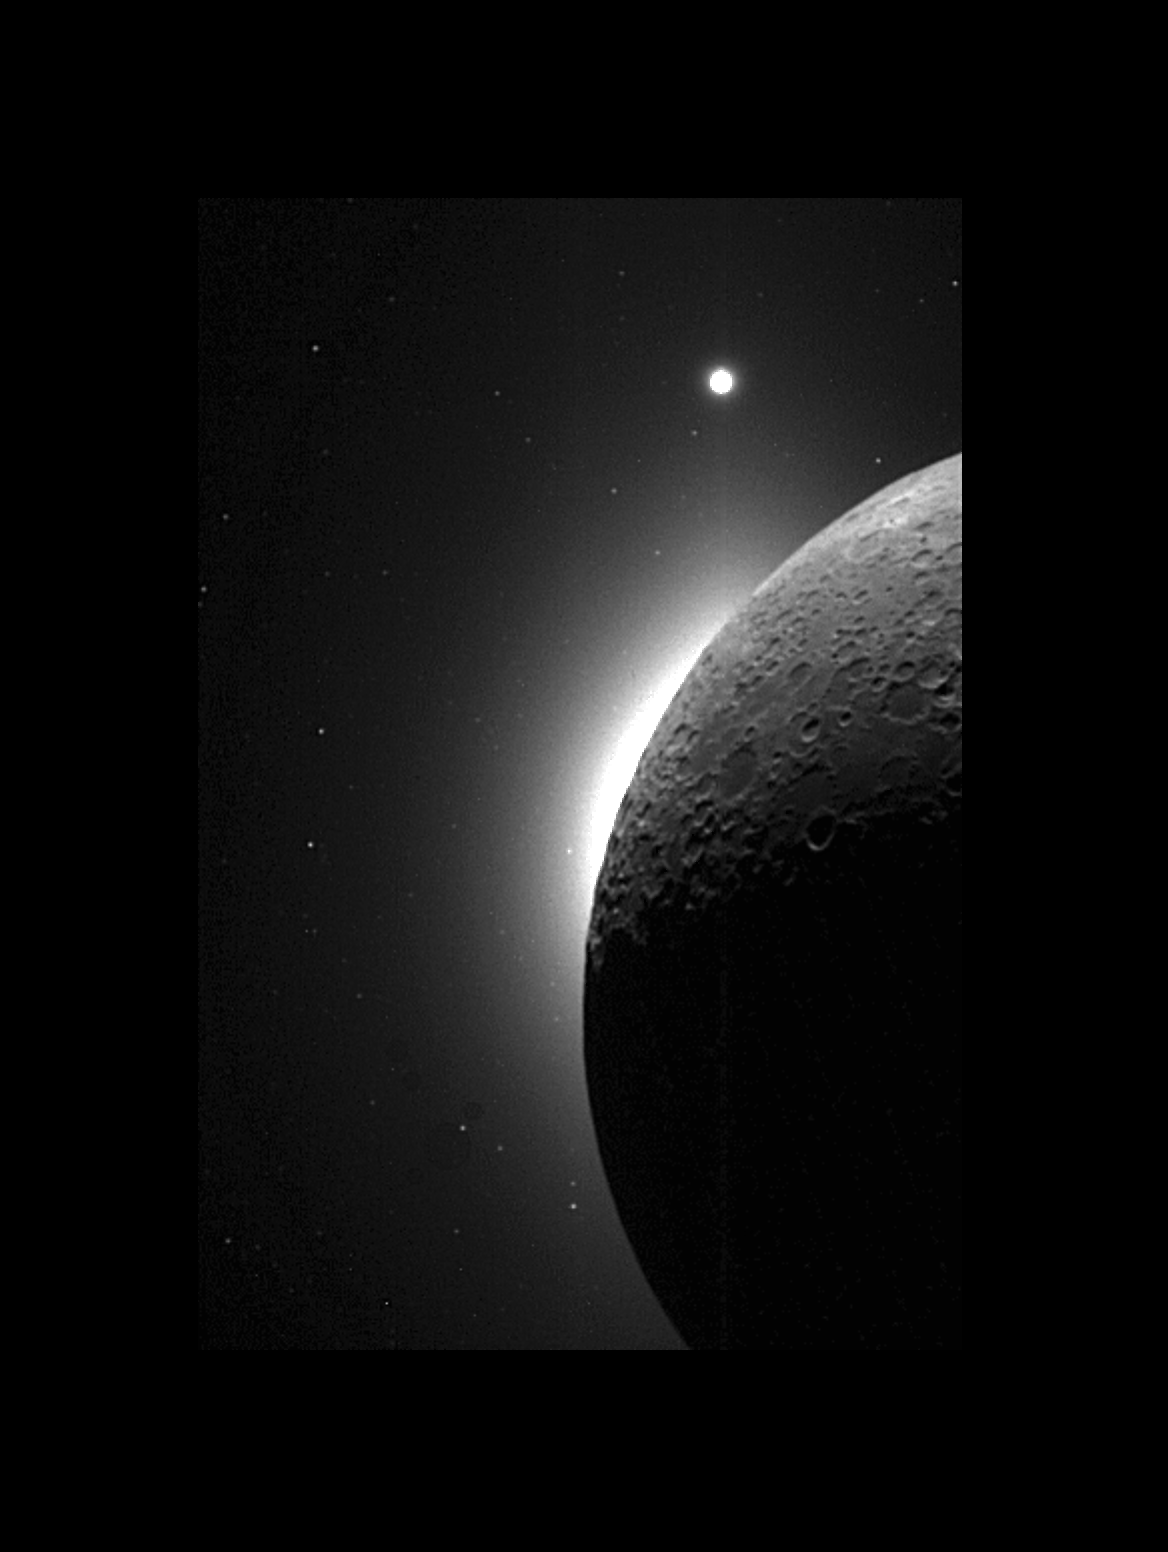

Clementine Observes the Moon, Solar Corona, and Venus

In 1994, during its flight, the Clementine spacecraft returned images of the Moon. In addition to the geologic mapping cameras, the Clementine spacecraft also carried two Star Tracker cameras for navigation. These lightweight (0.3 kg) cameras kept the spacecraft on track by constantly observing the positions of stars, reminiscent of the age-old seafaring tradition of sextant/star navigation. These navigation cameras were also to take some spectacular wide angle images of the Moon.

In this picture the Moon is seen illuminated solely by light reflected from the Earth–Earthshine! The bright glow on the lunar horizon is caused by light from the solar corona; the sun is just behind the lunar limb. Caught in this image is the planet Venus at the top of the frame.

Credit: NASA/JPL/USGS